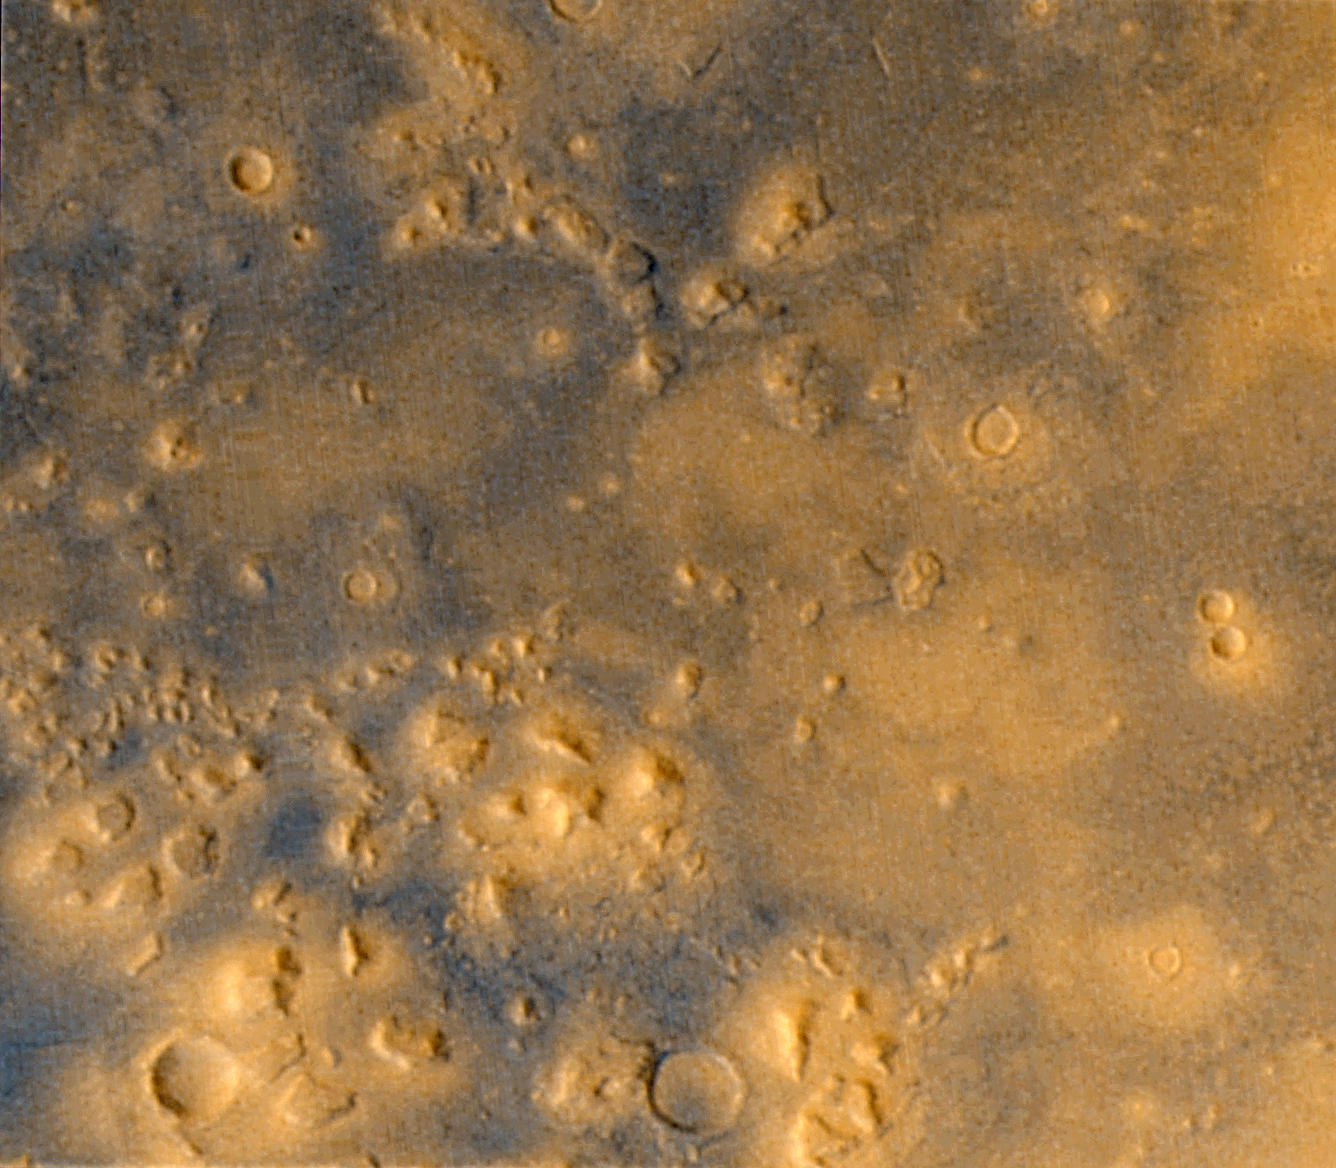

Cydonia: Wide Angle Color Image

Although the resolution of the MOC wide angle cameras is too low to tell much about the geomorphology of the Cydonia region, the images from the red and blue wide angle cameras provide us with two types of information that is of interest in their own right: color and stereoscopic data. Above are a color view and a stereoscopic anaglyph rendition of Geodesy Campaign images acquired by MGS MOC in May 1999. To view the stereo image, you need red/blue “3-D” glasses.

Credit: NASA/JPL/MSSS